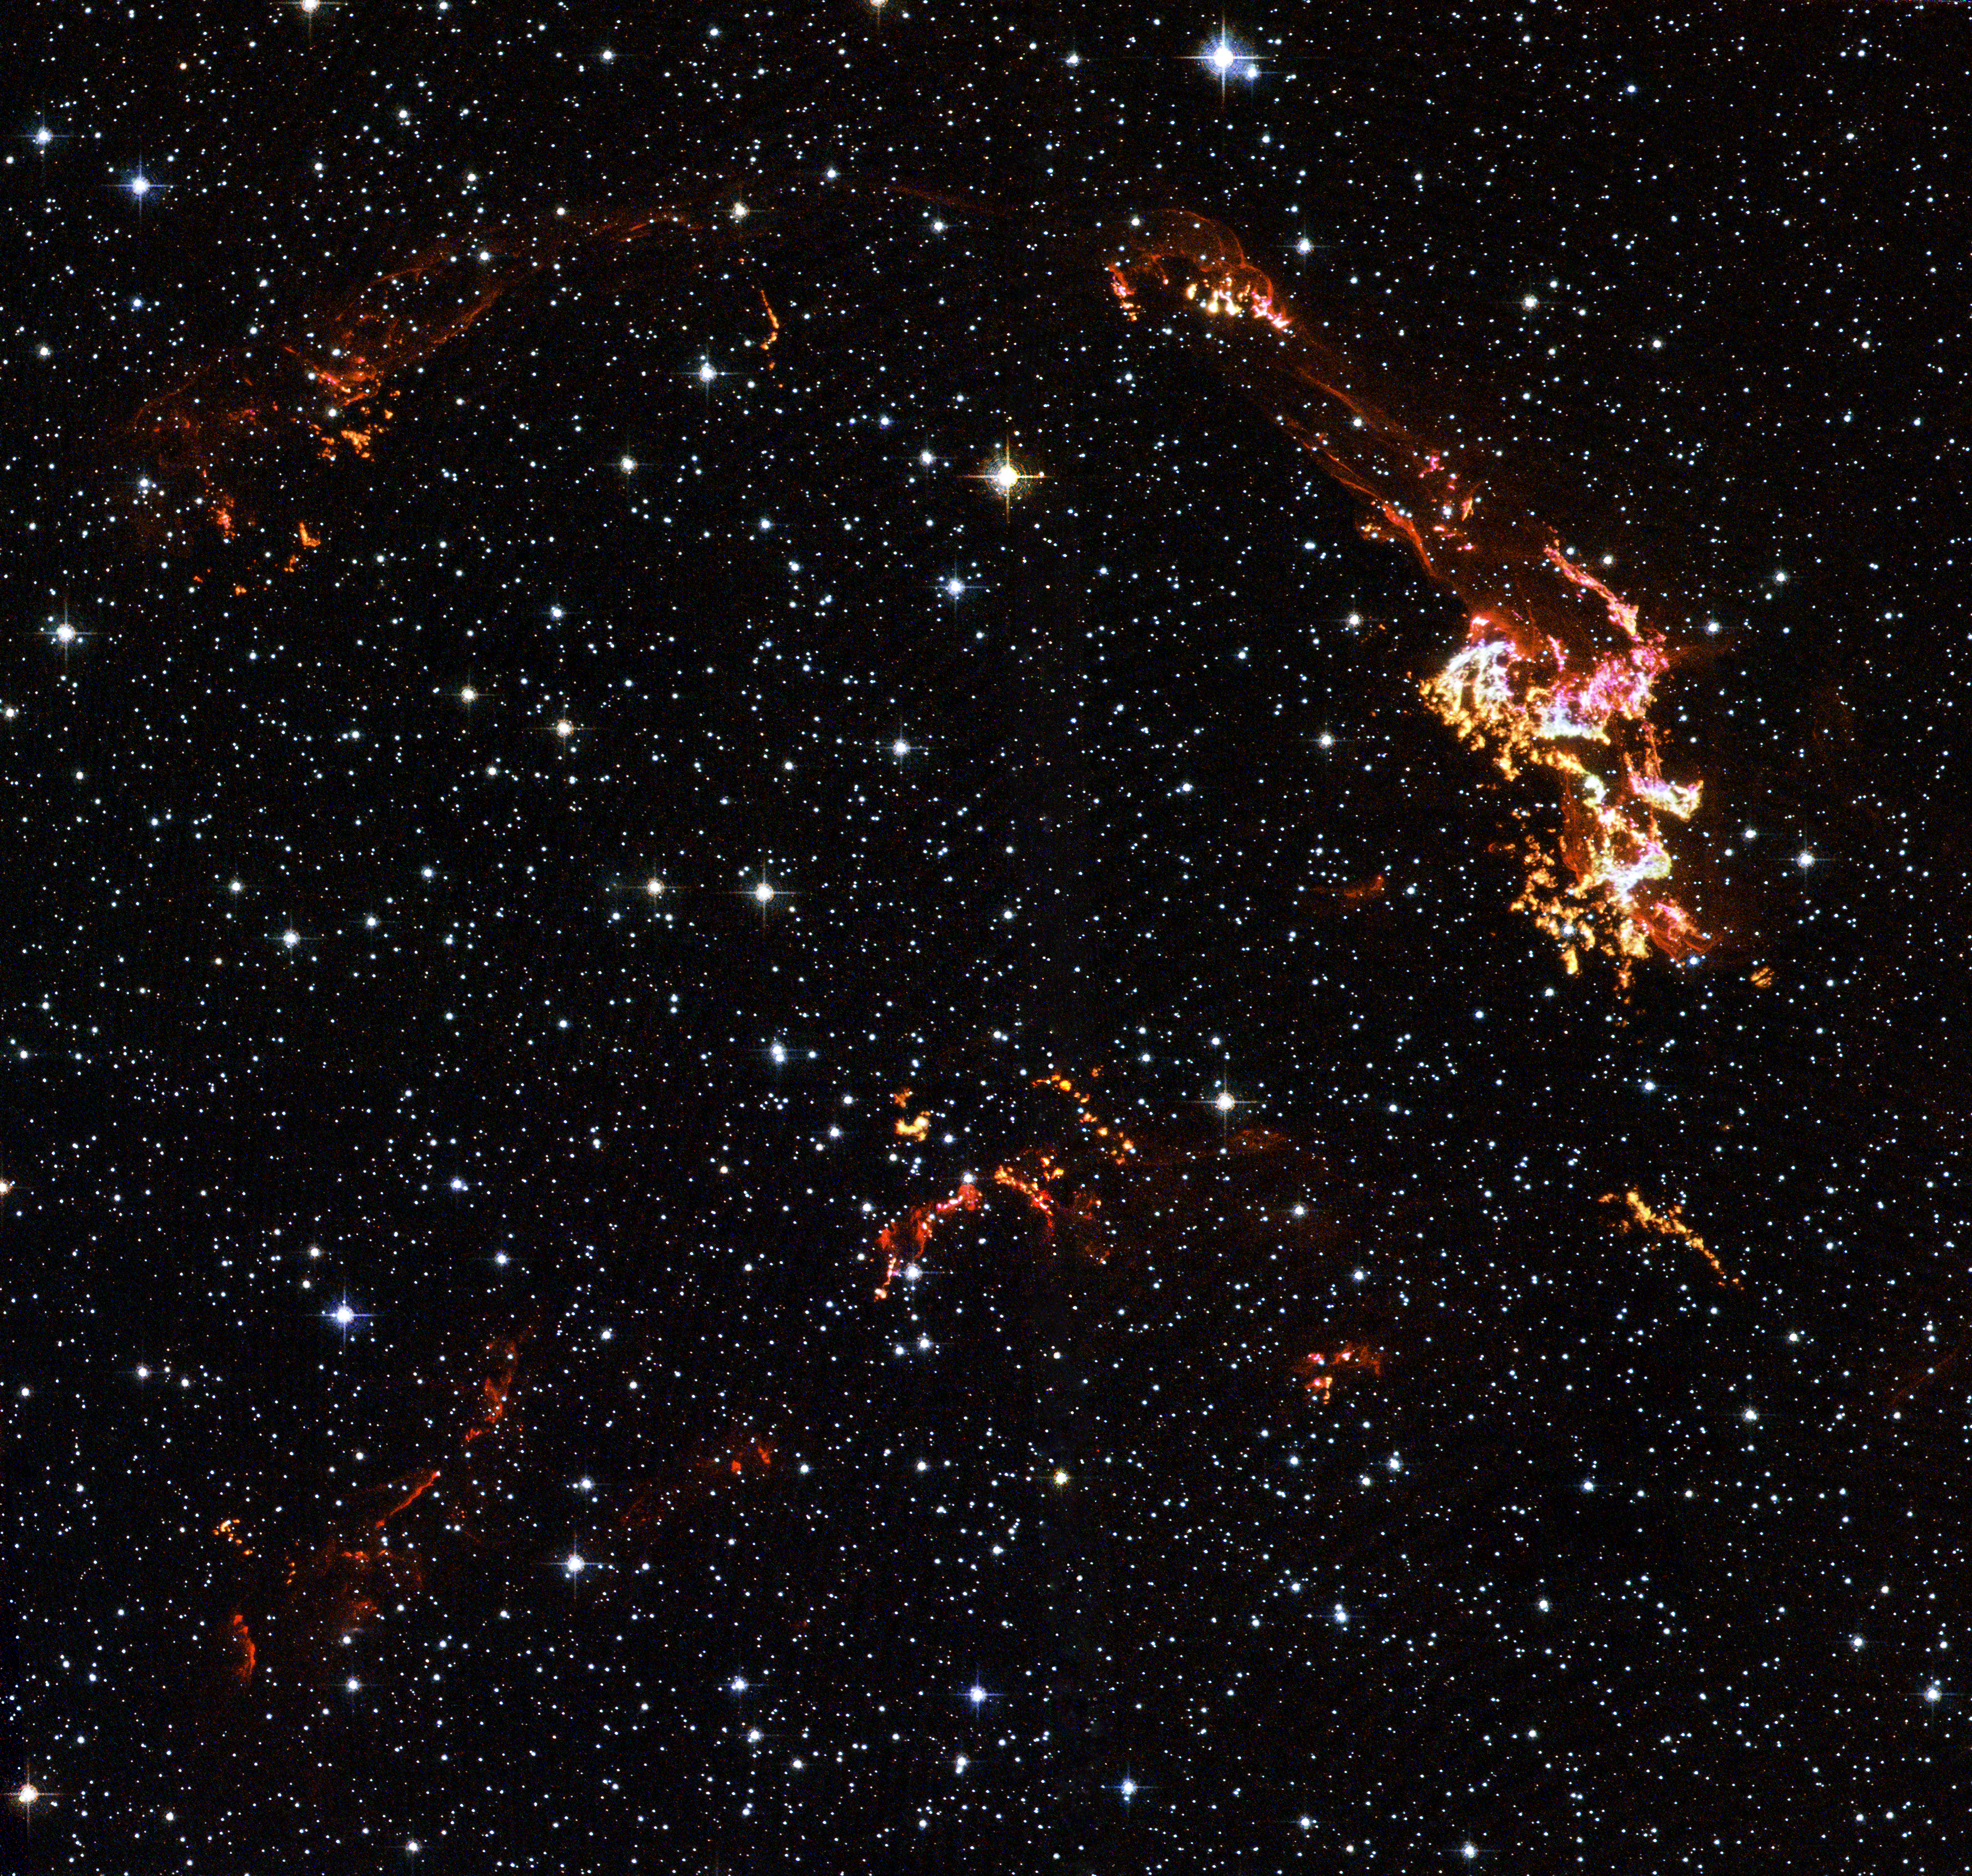

Kepler’s Supernova Remnant: A View from Hubble Space Telescope

This image,

PIA06908

, and

PIA06910

represent views of Kepler’s supernova remnant taken in X-rays, visible light, and infrared radiation.

Each top panel in the composite above shows the entire remnant. Each color in the composite represents a different region of the electromagnetic spectrum, from X-rays to infrared light. The X-ray and infrared data cannot be seen with the human eye. Astronomers have color-coded those data so they can be seen in these images.

The bottom panels are close-up views of the remnant. In the bottom, center image, Hubble sees fine details in the brightest, densest areas of gas. The region seen in these images is outlined in the top, center panel.

The images indicate that the bubble of gas that makes up the supernova remnant appears different in various types of light. Chandra reveals the hottest gas [colored blue and colored green], which radiates in X-rays. The blue color represents the higher-energy gas; the green, the lower-energy gas. Hubble shows the brightest, densest gas [colored yellow], which appears in visible light. Spitzer unveils heated dust [colored red], which radiates in infrared light.

Credit: NASA/ESA/Johns Hopkins University